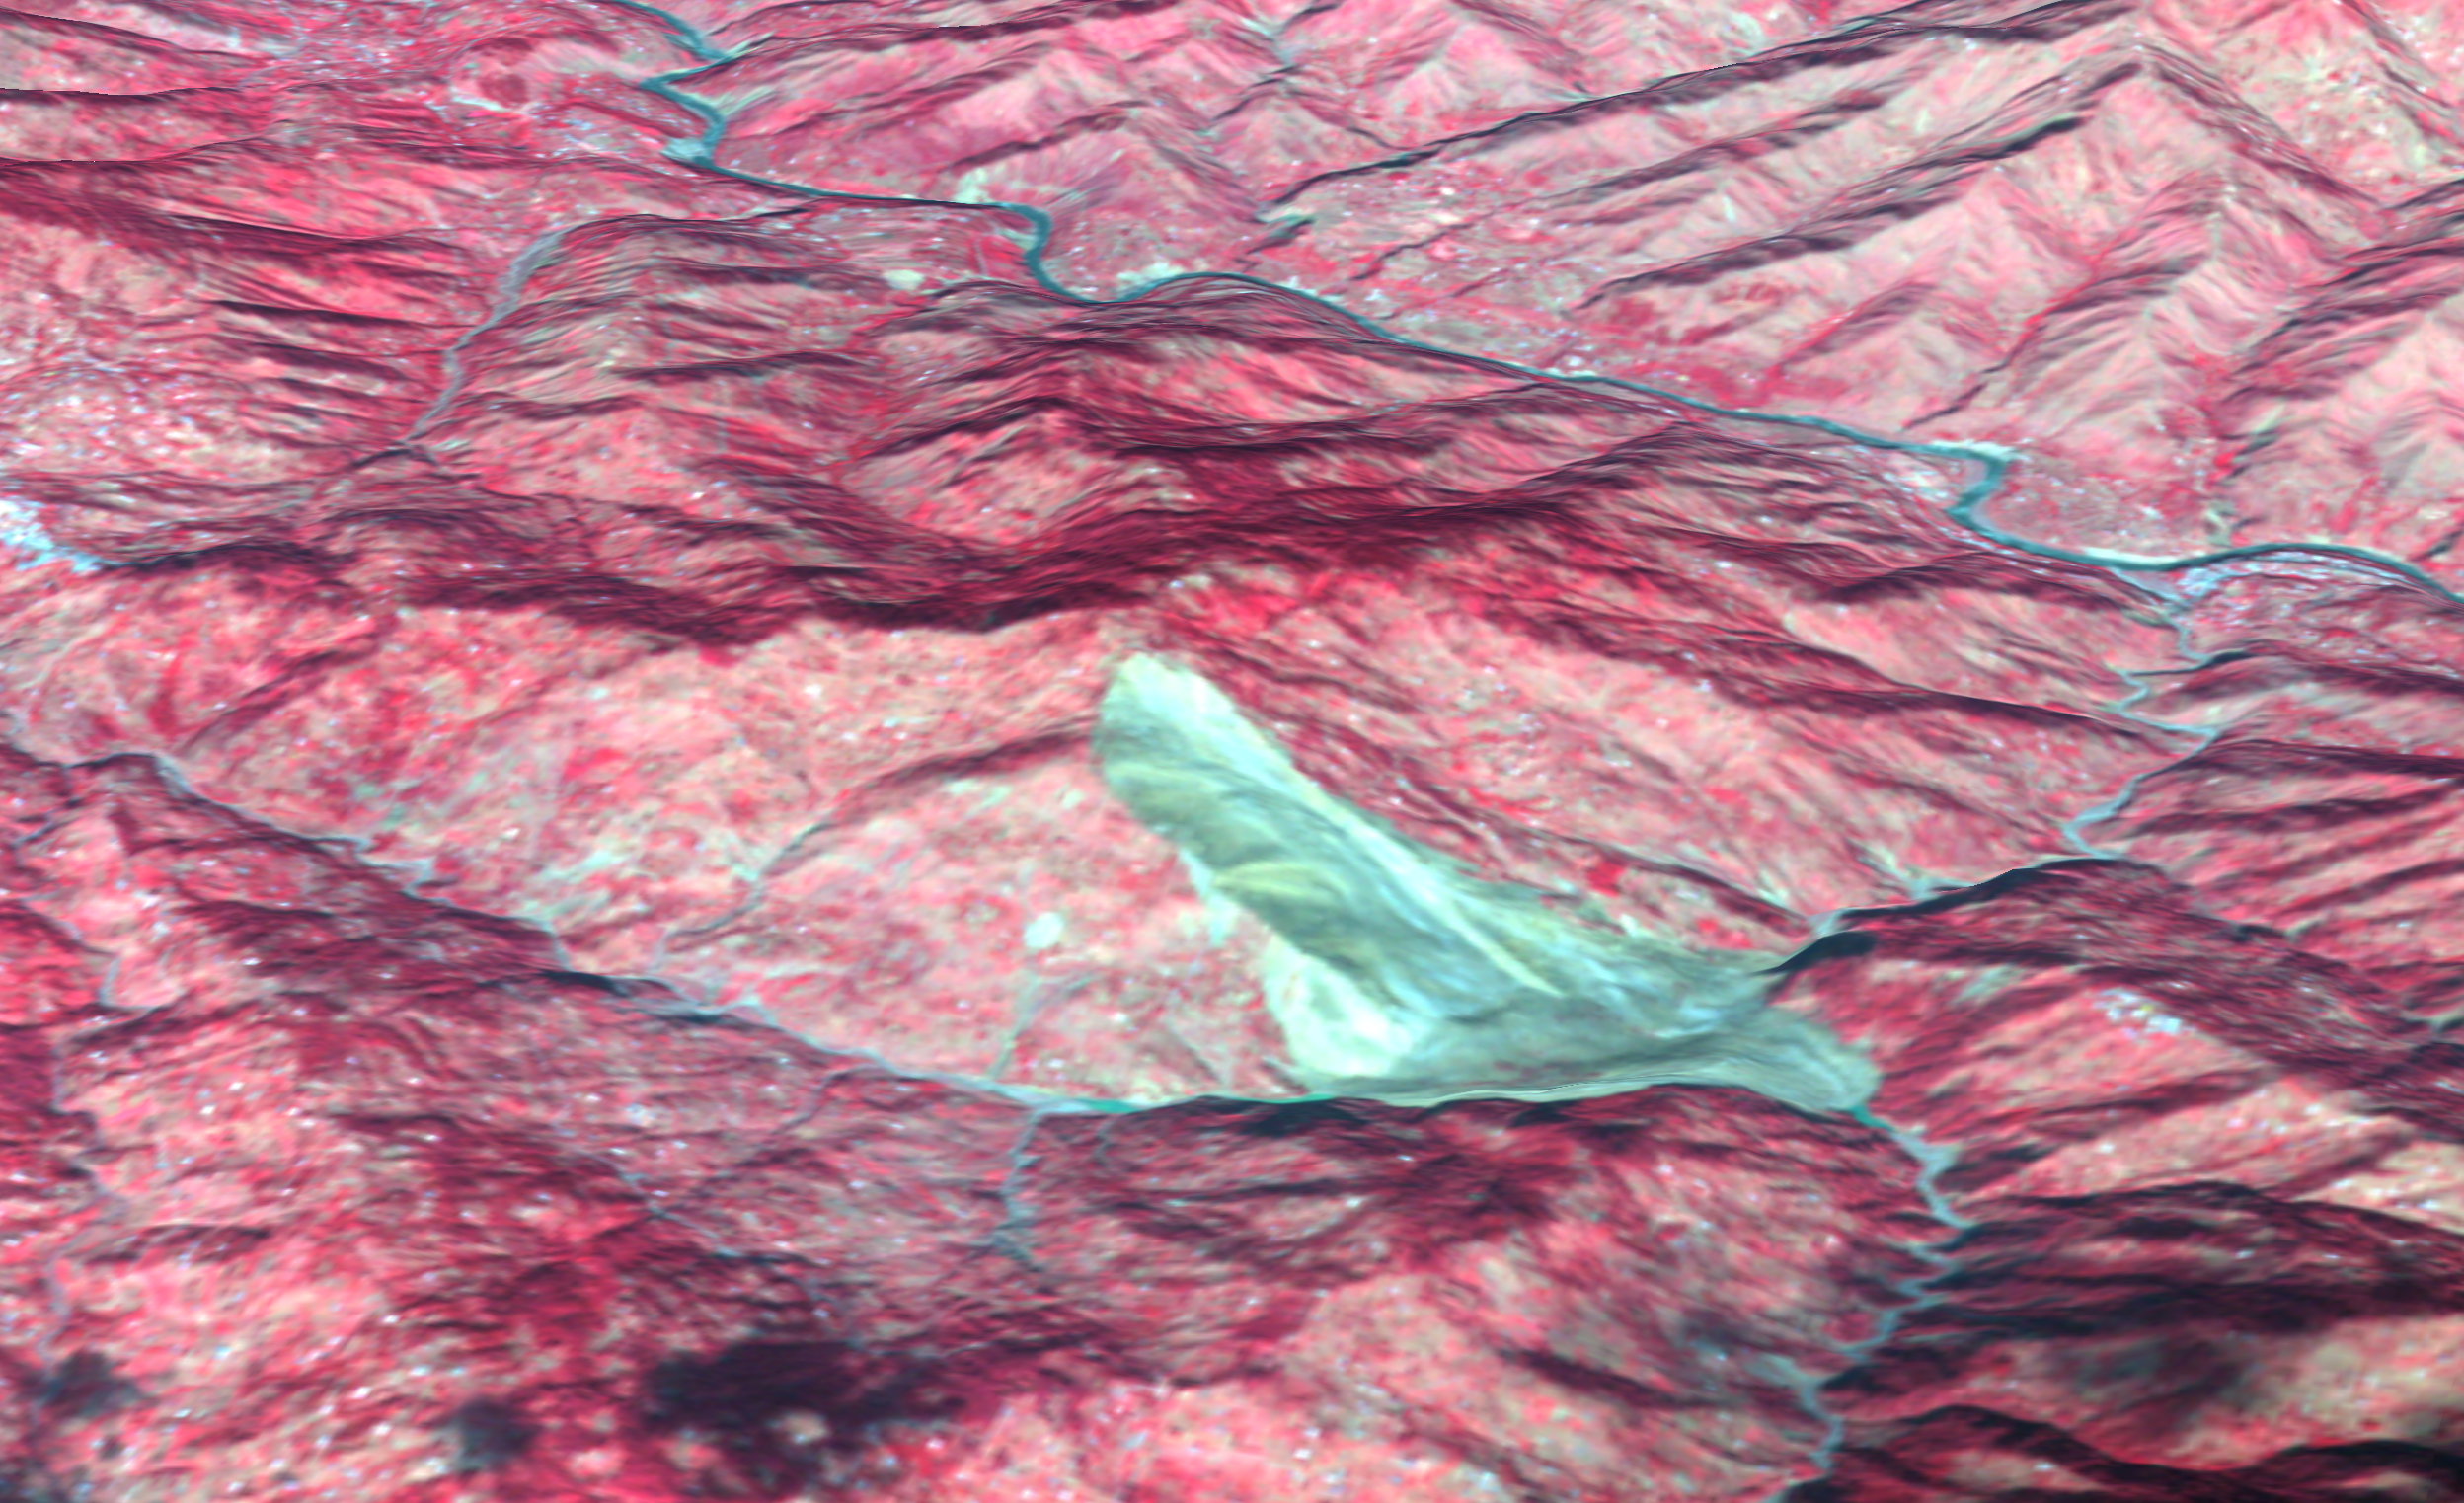

Landslide in Kashmir (3-D Perspective)

This 3D perspective view combines an image acquired by the Advanced Spaceborne Thermal Emission and Reflection Radiometer on NASA’s Terra spacecraft on October 11, 2005 with digital topography from the Shuttle Radar Topography Mission. It depicts a large landslide in an area about 5 kilometers (3 miles) wide approximately 50 km southeast of the epicenter of the magnitude 7.6 Pakistan earthquake on October 8, 2005. The landslide (brownish gray color) slid down a mountain in the Pir Punjal (or Pir Panjal) range of Kashmir between Muzaffarabad and Uri, and has blocked two small rivers. Small lakes (dark blue color) have started to form behind the landslide. The center of the image is at about 34 degrees, 9 minutes North; 73 degrees, 43 minutes East. A number of smaller landslides are also visible as gray patches, mostly along the main river (Jhelum River) and other valleys. The red color is vegetation in this false-color image, and the view direction is from the southeast. For the map view image of this area see PIA03028.

ASTER is one of five Earth-observing instruments launched December 18, 1999, on NASA’s Terra satellite. The instrument was built by Japan’s Ministry of Economy, Trade and Industry. A joint U.S./Japan science team is responsible for validation and calibration of the instrument and the data products.

The broad spectral coverage and high spectral resolution of ASTER provides scientists in numerous disciplines with critical information for surface mapping, and monitoring of dynamic conditions and temporal change. Example applications are: monitoring glacial advances and retreats; monitoring potentially active volcanoes; identifying crop stress; determining cloud morphology and physical properties; wetlands evaluation; thermal pollution monitoring; coral reef degradation; surface temperature mapping of soils and geology; and measuring surface heat balance.

The U.S. science team is located at NASA’s Jet Propulsion Laboratory, Pasadena, Calif. The Terra mission is part of NASA’s Science Mission Directorate.

Size: Roughly 5 km (3 miles) across; scale varies in this perspective view
Location: 34.149 deg. North latitude, 73.712 deg. East longitude
Orientation: View from southeast towards the northwest
Vertical Exaggeration: 1
Image Data: ASTER bands 1, 2, and 3
Topography Data: SRTM
Original Data Resolution: 15 m ASTER, 3-arcseconds (90 m) SRTM
Date Acquired: ASTER: October 11, 2005, SRTM February 2000

Credit: NASA/GSFC/METI/ERSDAC/JAROS, and U.S./Japan ASTER Science Team